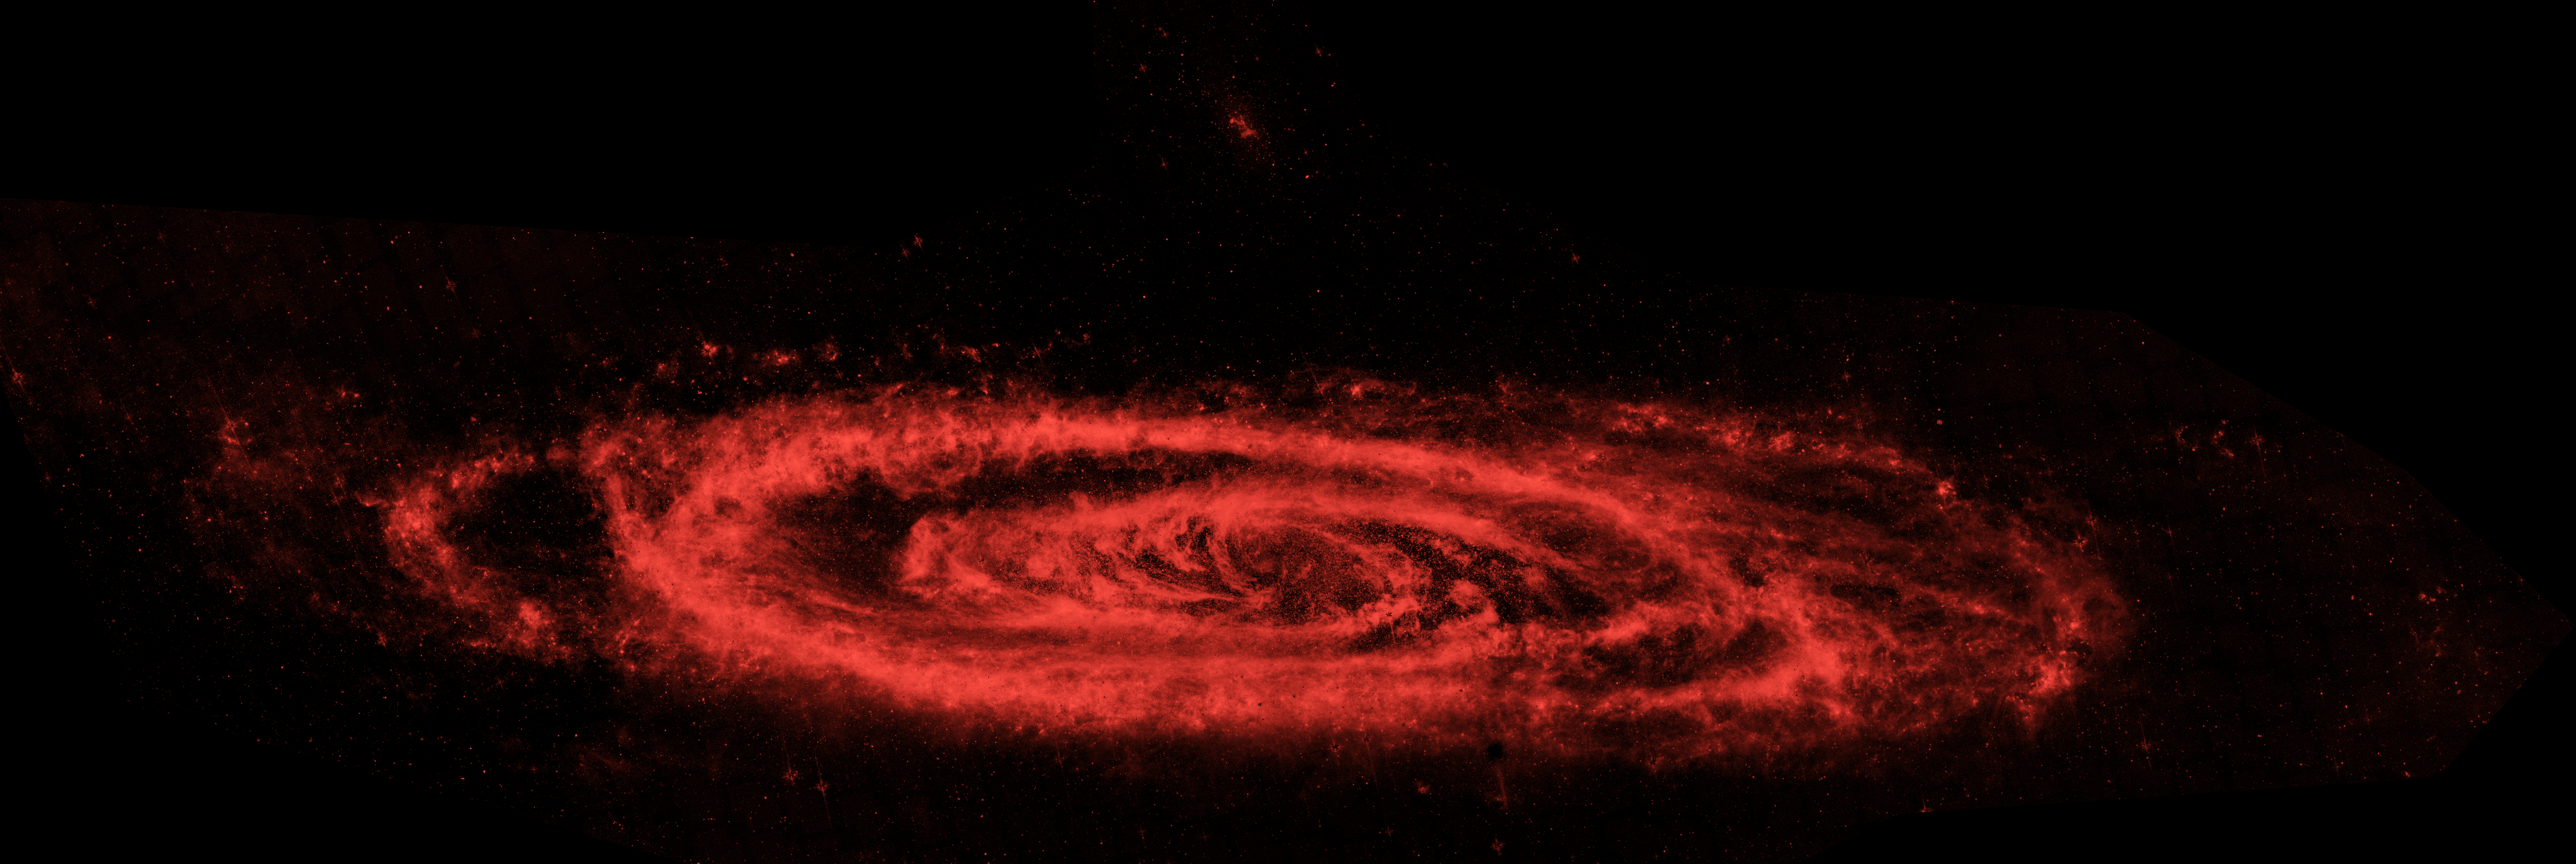

Dust in Andromeda

This infrared image from NASA's Spitzer Space Telescope shows the Andromeda galaxy, a neighbor to our Milky Way galaxy. The image highlights the galaxy's choppy waves of dust. Spiral galaxies tend to form new stars in their dusty, clumpy arms, while their cores are populated by older stars.

The Spitzer view also shows Andromeda's dust lanes twisting all the way into the center of the galaxy, a region that is crammed full of stars. In visible-light pictures, this central region tends to be dominated by starlight.

A small, companion galaxy called NGC 205 is visible above Andromeda. Another companion galaxy called M32 can also been seen below the galaxy.

The Andromeda galaxy, also known affectionately by astronomers as Messier 31, is located 2.5 million light-years away in the constellation Andromeda. It is the closest major galaxy to the Milky Way, making it the ideal specimen for carefully examining the nature of galaxies. On a clear, dark night, the galaxy can be spotted with the naked eye as a fuzzy blob.

Andromeda's entire disk spans about 260,000 light-years, which means that a light beam would take 260,000 years to travel from one end of the galaxy to the other. By comparison, the Milky Way is about 100,000 light-years across. When viewed from Earth, Andromeda occupies a portion of the sky equivalent to seven full moons.

Because this galaxy is so large, the infrared images had to be stitched together out of about 3,000 separate Spitzer exposures. The light detected by Spitzer's infrared array camera at 8-microns shows warm dust and is shown in red. The contribution from starlight has been subtracted from the 8-micron image to better highlight the dust structures.

Credit: NASA/JPL-Caltech/P. Barmby (Harvard-Smithsonian CfA)